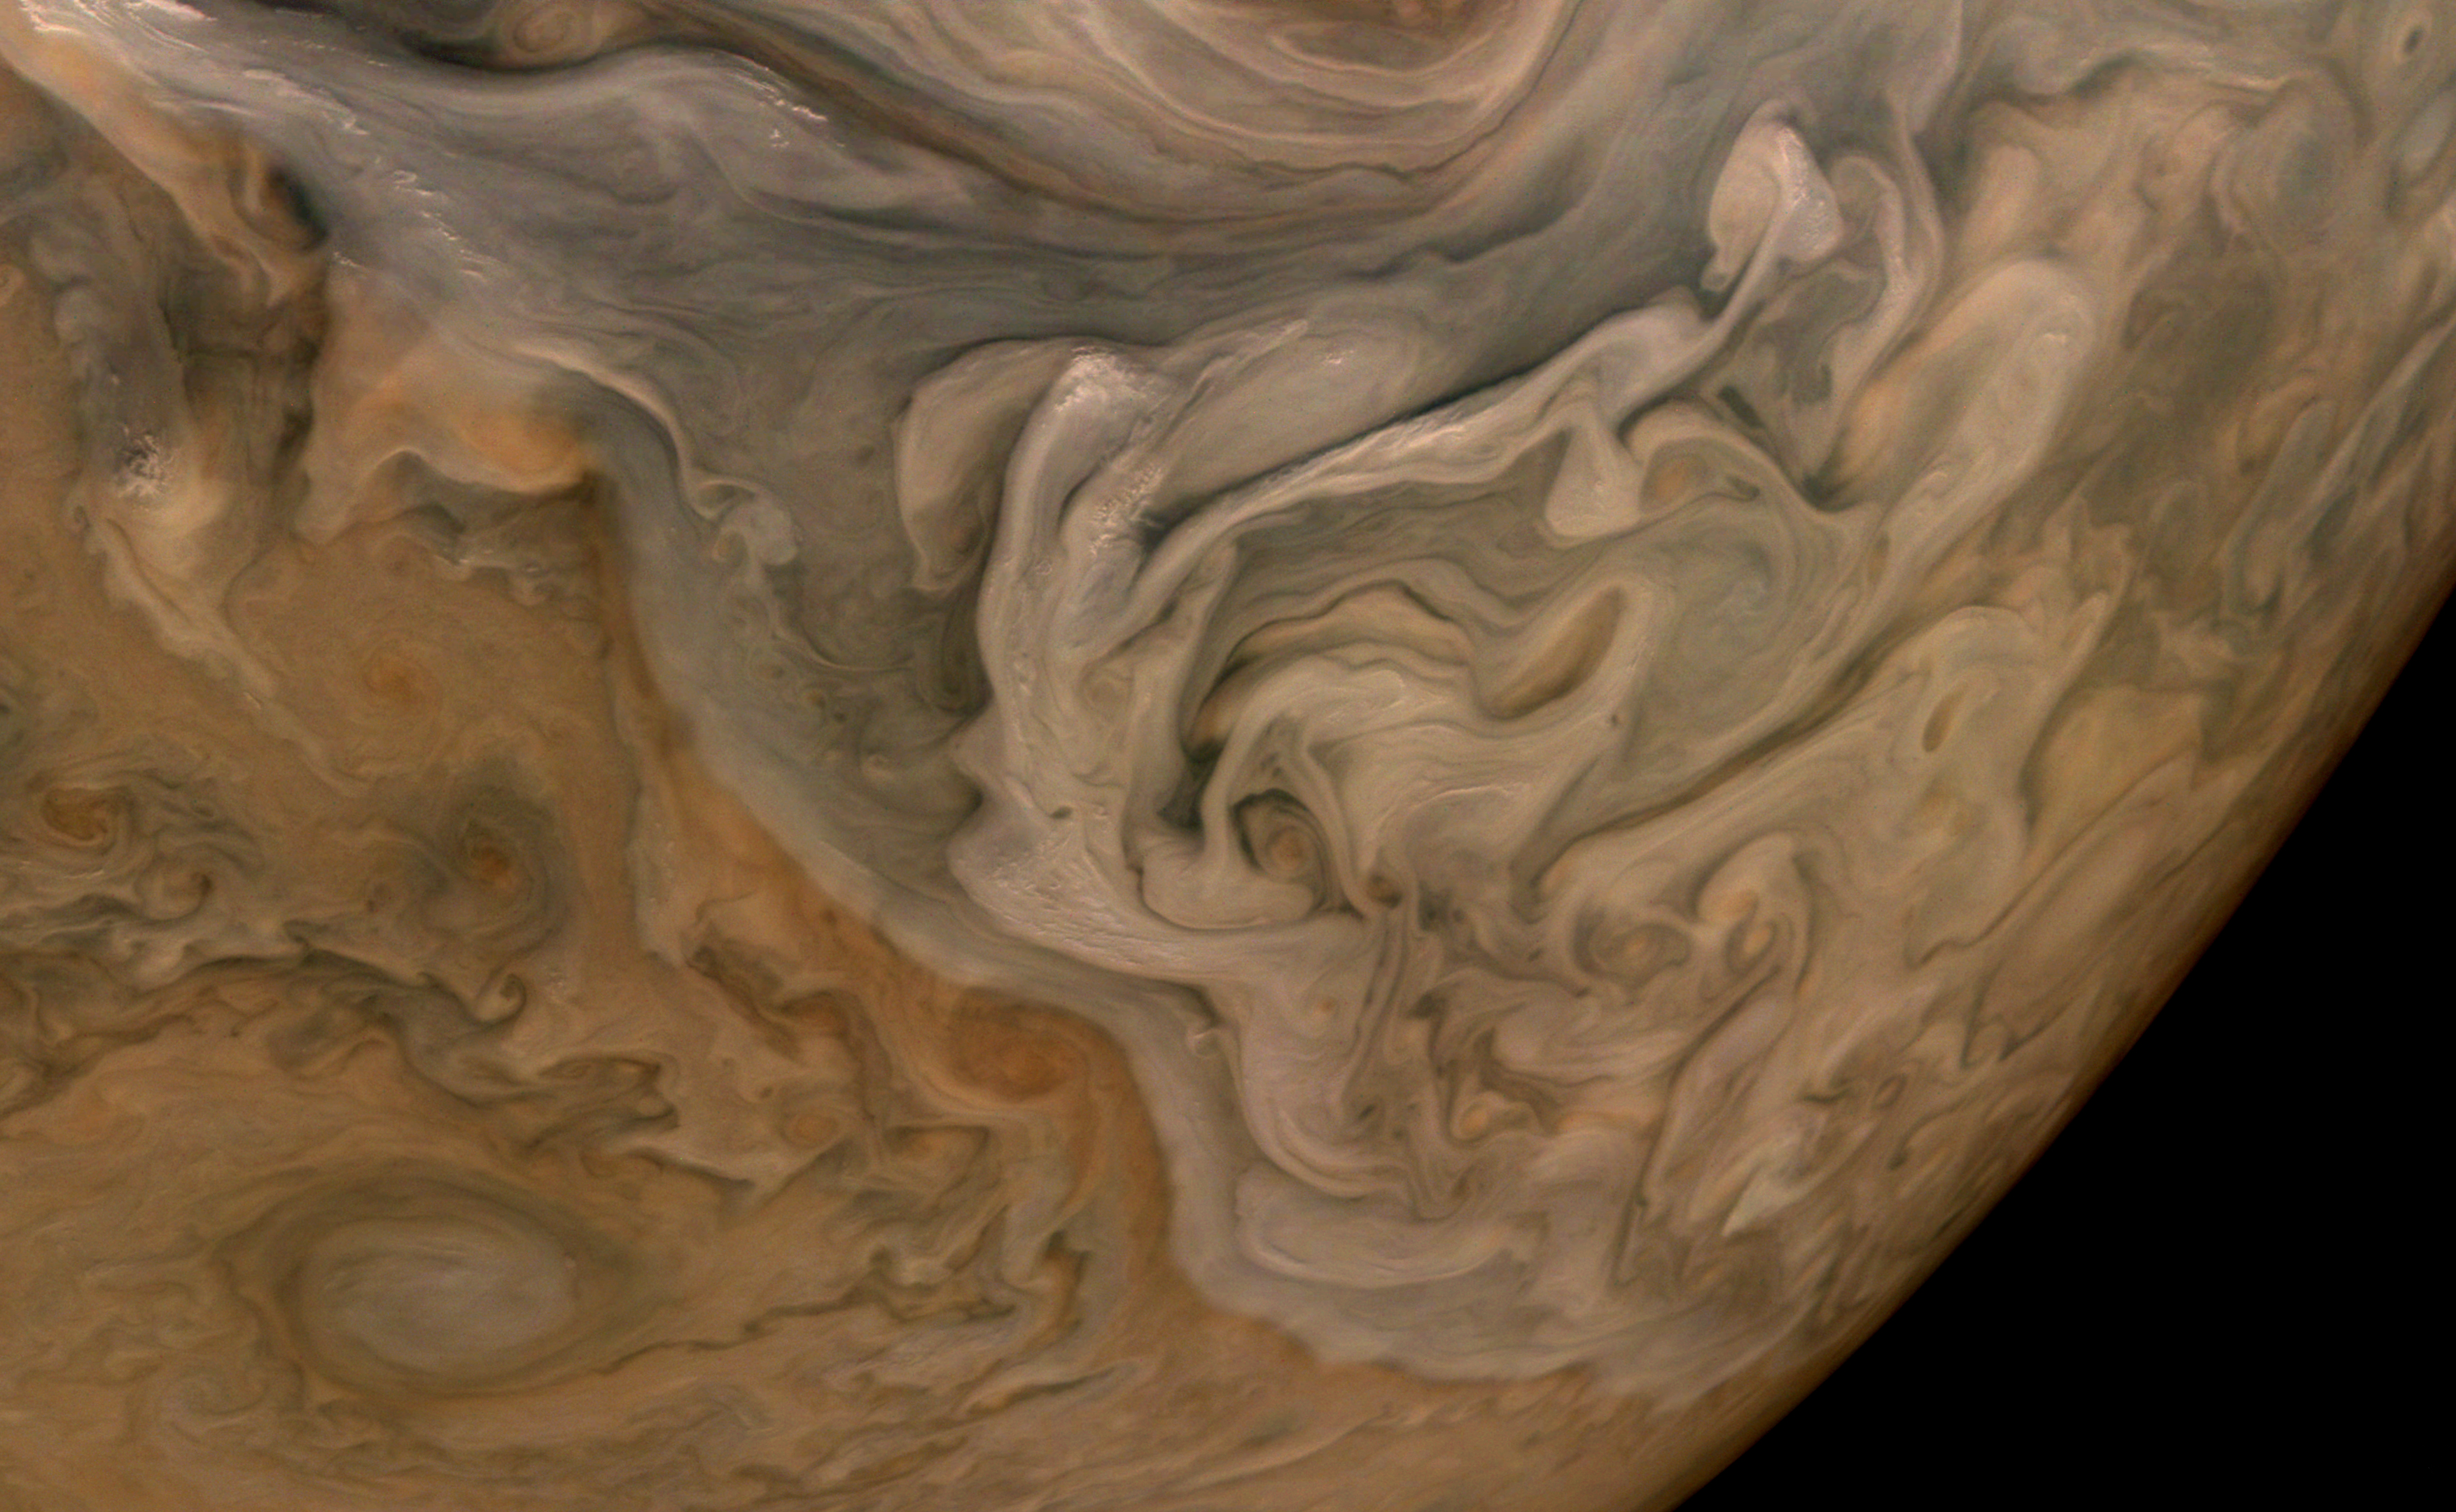

Clouds Stack Up in Jupiter’s North Equatorial Belt

The three-dimensional character of Jupiter’s cloud decks is captured in this image of the planet’s North Equatorial Belt. Orange storms peek out from under banks of dark gray clouds. Lighter tan and gray clouds cast narrow shadows on the dark gray cloud bank below. At the top are the “pop-up clouds,” parcels of air pushed up to the altitude at which ammonia ice condenses to make small, bright clouds.

Jupiter appears to have a pastel hue to the naked eye through an Earth-based telescope. The color in this image from the JunoCam imager aboard NASA’s Juno spacecraft has been “exaggerated,” processed by citizen scientist Brian Swift to bring out subtle differences. The result is that the cloud layering is more obvious than in the original image.

This image was taken Oct. 16, 2021, at 10:07 a.m. PDT (1:07 p.m. EDT) as Juno performed its 37th close flyby of Jupiter. At the time the image was taken, the spacecraft was about 3,738 miles (6,016 kilometers) from the tops of the clouds of the planet at a latitude of 49.17 degrees.

Credit: Image data: NASA/JPL-Caltech/SwRI/MSSS, Image processing: Brian Swift CC BY